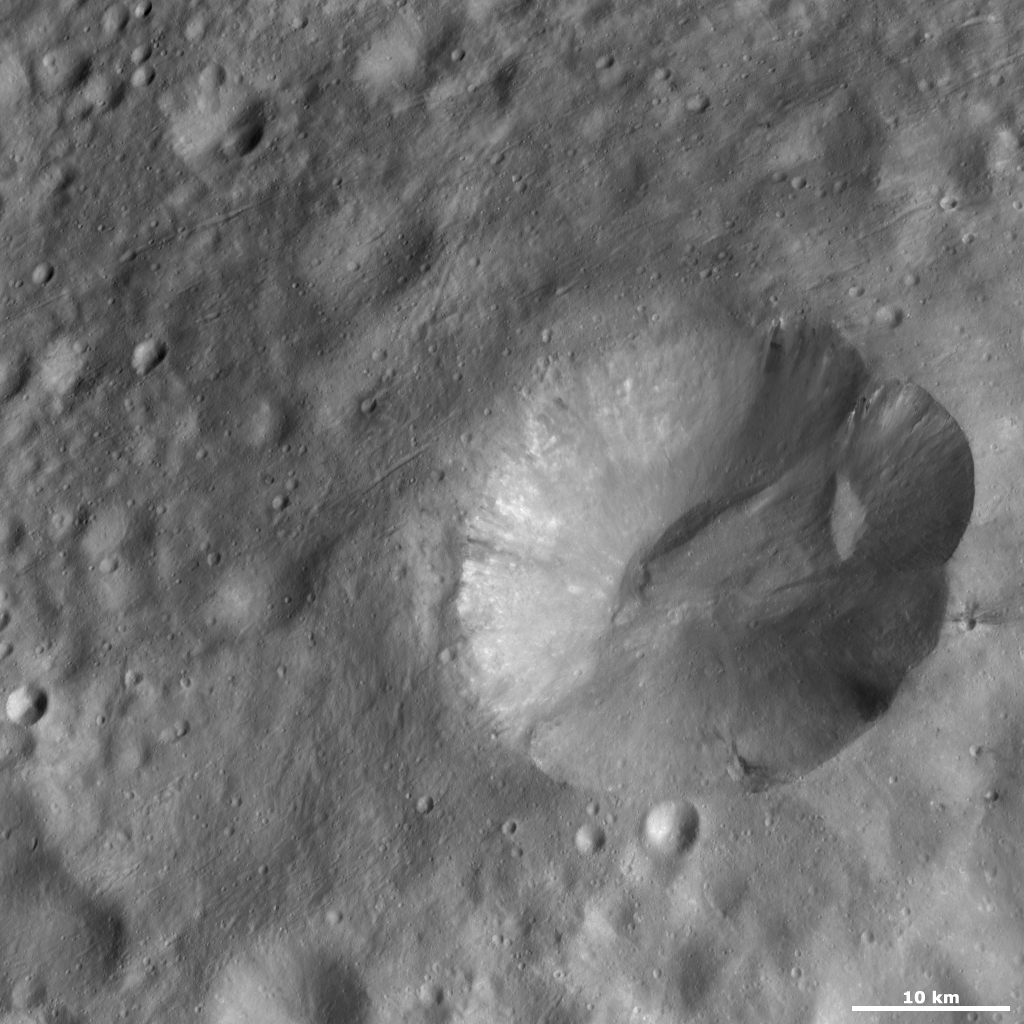

Octavia Crater

Octavia crater is the large crater that dominates the right side of the image. It has a scalloped shaped rim and the top part of the rim is more degraded than the rest. There are patches of dark and bright material cropping out from Octavia’s rim and slumping towards its center. There appear to be more patches of bright material than dark material but this might just be on account of the illumination conditions in the image. There is a large ridge near the center of the crater and another smaller ridge on its right-hand slope. These ridges were probably formed by the accumulation of material that slumped down the crater’s walls. The area surrounding Octavia has many smaller impact craters and narrow grooves, which run diagonally across the image.

This image is located in Vesta’s Marcia quadrangle and the center of the image, just south of Vesta’s equator. NASA’s Dawn spacecraft obtained this image with its framing camera on Oct. 14, 2011. This image was taken through the camera’s clear filter. The distance to the surface of Vesta is 700 kilometers (435 miles) and the image has a resolution of about 63 meters (207 feet) per pixel. This image was acquired during the HAMO (high-altitude mapping orbit) phase of the mission.

The Dawn mission to Vesta and Ceres is managed by NASA’s Jet Propulsion Laboratory, a division of the California Institute of Technology in Pasadena, for NASA’s Science Mission Directorate, Washington D.C. UCLA is responsible for overall Dawn mission science. The Dawn framing cameras have been developed and built under the leadership of the Max Planck Institute for Solar System Research, Katlenburg-Lindau, Germany, with significant contributions by DLR German Aerospace Center, Institute of Planetary Research, Berlin, and in coordination with the Institute of Computer and Communication Network Engineering, Braunschweig. The framing camera project is funded by the Max Planck Society, DLR, and NASA/JPL.

Credit: NASA/JPL-Caltech/UCLA/MPS/DLR/IDA